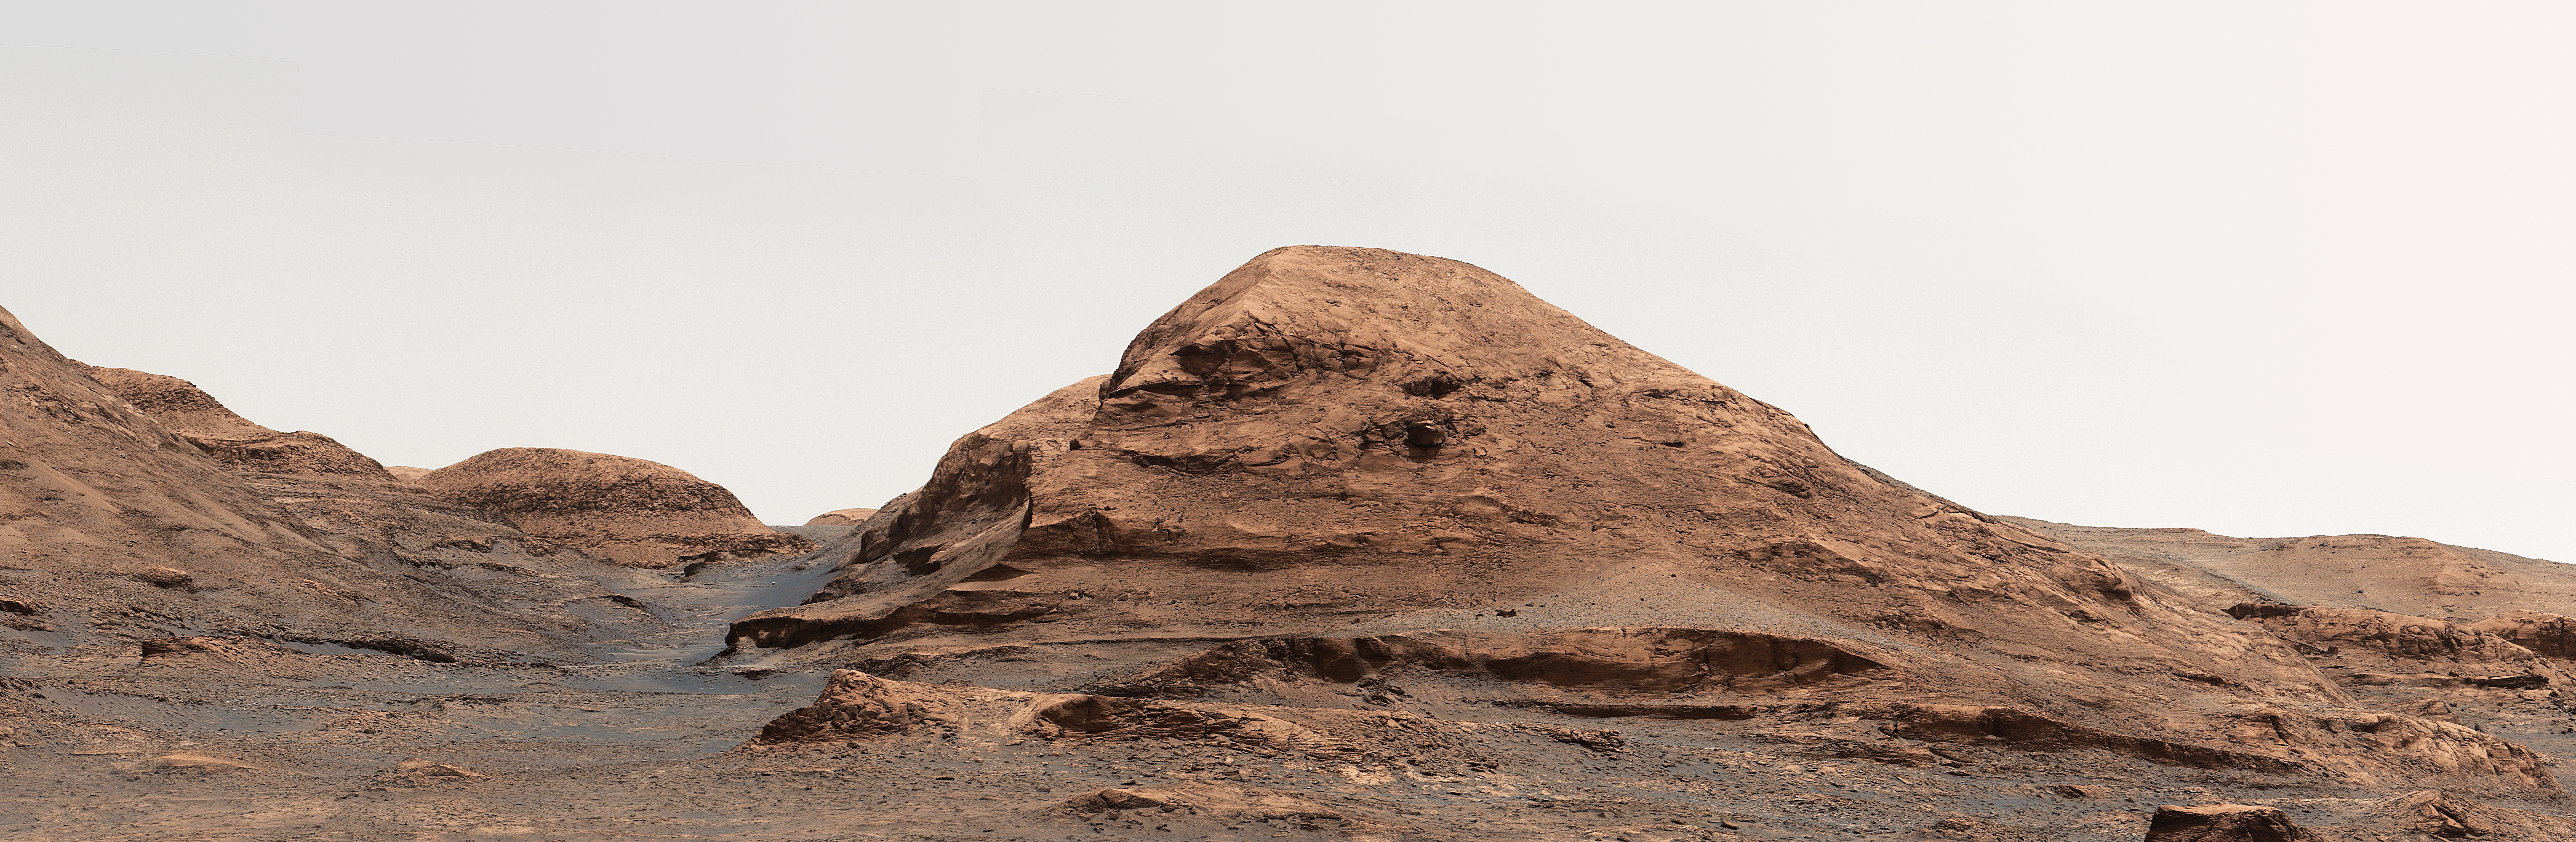

Rafael Navarro Mountain

NASA’s Curiosity Mars rover used its Mastcam to take an image of this hill, nicknamed “Rafael Navarro Mountain” after Rafael Navarro-González, an astrobiologist who worked on the mission until he passed away January 26, 2021. He was a member of the team working with Curiosity’s Sample Analysis at Mars, or SAM, instrument.

Malin Space Science Systems in San Diego built and operates Mastcam. A division of Caltech, NASA’s Jet Propulsion Laboratory in Southern California built the Curiosity rover and manages the Curiosity rover for the agency’s Science Mission Directorate in Washington.

Credit: NASA/JPL-Caltech/MSSS